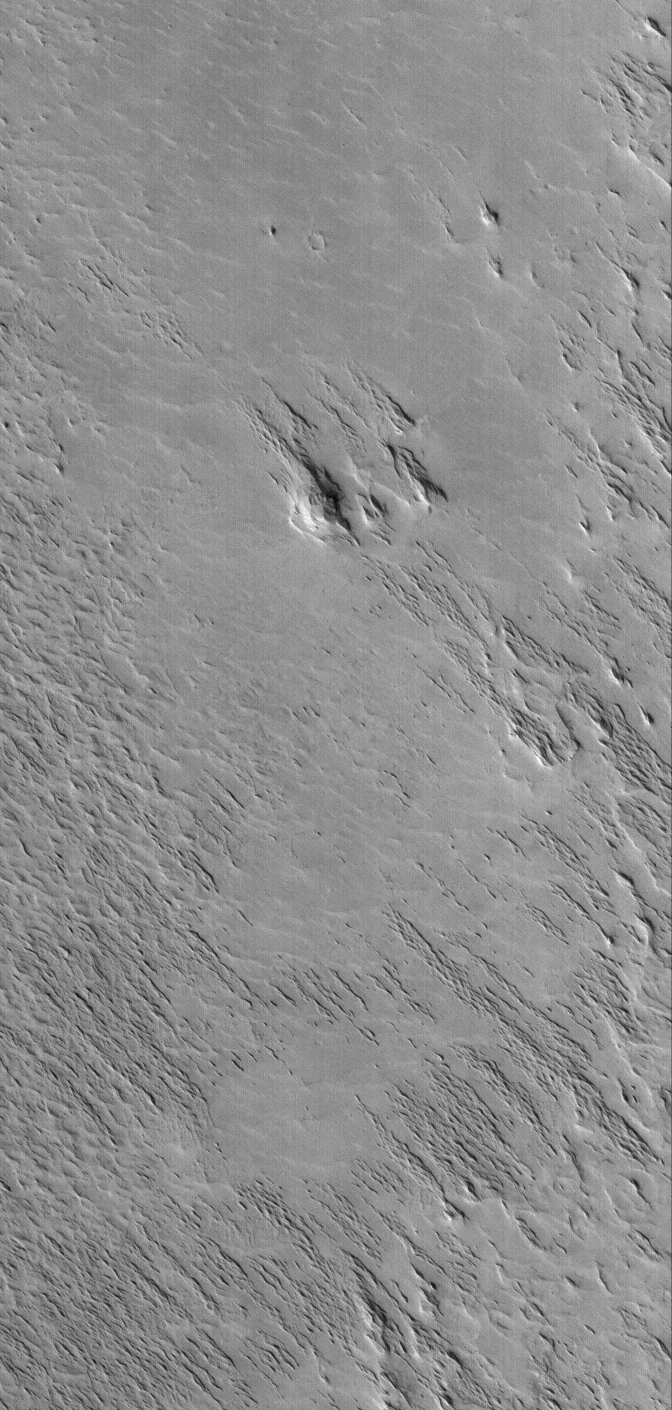

Wind-Eroded Terrain

17 September 2005
This Mars Global Surveyor (MGS) Mars Orbiter Camera (MOC) image shows a wind-eroded terrain. The ridges that cut across the scene from the lower right toward upper left (southeast to northwest) are classic yardangs, a landform created by wind erosion. These are located in the Eumenides Dorsum region of Mars.

Location near: 5.5°N, 159.0°W
Image width: width: ~3 km (~1.9 mi)
Illumination from: lower left
Season: Northern Autumn

Credit: NASA/JPL/Malin Space Science Systems